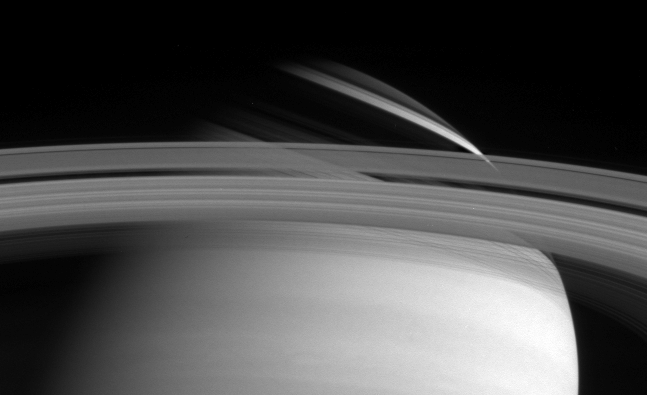

Rings and Shadows

Saturn’s rings cast threadlike shadows on the planet’s northern hemisphere. Note the translucent C ring, and thin outermost F ring. The image was taken with the Cassini narrow angle camera in visible light on May 10, 2004, at a distance of 27.2 million kilometers (16.9 million miles) from Saturn. Image scale is 162 kilometers (101 miles) per pixel. Contrast in the image was enhanced to aid visibility.

The Cassini-Huygens mission is a cooperative project of NASA, the European Space Agency and the Italian Space Agency. The Jet Propulsion Laboratory, a division of the California Institute of Technology in Pasadena, manages the Cassini-Huygens mission for NASA’s Office of Space Science, Washington, D.C. The Cassini orbiter and its two onboard cameras, were designed, developed and assembled at JPL. The imaging team is based at the Space Science Institute, Boulder, Colo.

Credit: NASA/JPL/Space Science Institute